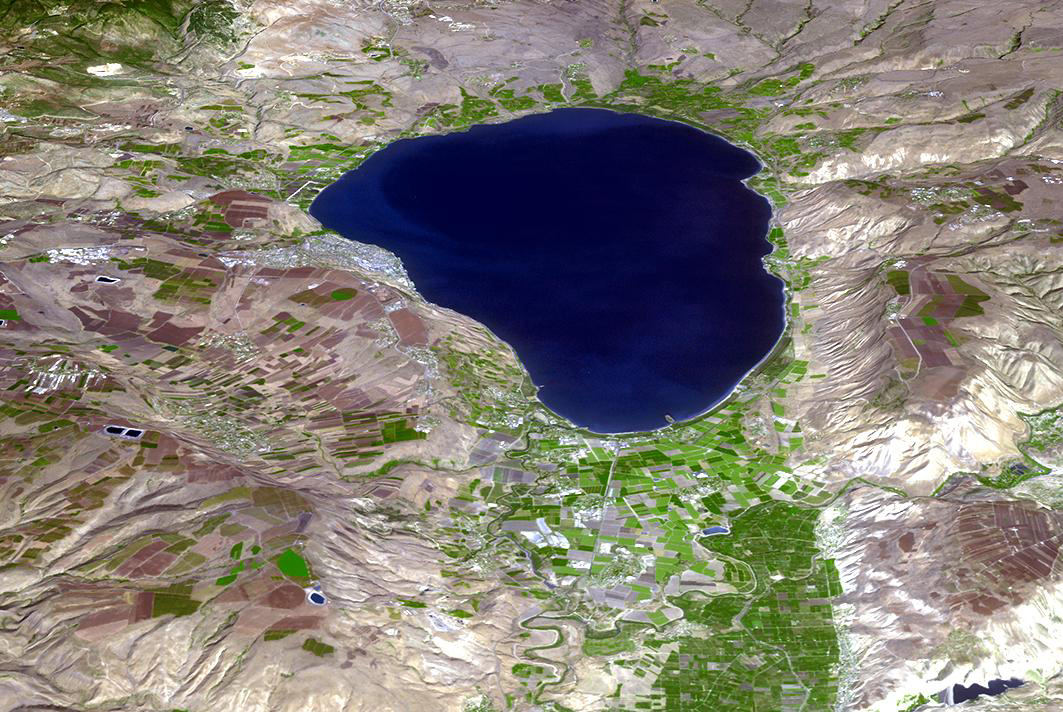

Sea of Galilee, Israel

The Sea of Galilee (or Sea of Kinneret) in northern Israel is the lowest freshwater lake on Earth. The lake’s main source is the Jordan River, in the Jordan Rift Valley. In antiquity, the Greeks, Hasmoneans, and Romans founded towns on the lake. In the New Testament, much of the ministry of Jesus occured on the shores of the Sea. (Information from Wikipedia.) The image was acquired October 14, 2018, and is located at 32.8 degrees north, 35.6 degrees east.

With its 14 spectral bands from the visible to the thermal infrared wavelength region and its high spatial resolution of about 50 to 300 feet (15 to 90 meters), ASTER images Earth to map and monitor the changing surface of our planet. ASTER is one of five Earth-observing instruments launched Dec. 18, 1999, on Terra. The instrument was built by Japan’s Ministry of Economy, Trade and Industry. A joint U.S./Japan science team is responsible for validation and calibration of the instrument and data products.

The broad spectral coverage and high spectral resolution of ASTER provides scientists in numerous disciplines with critical information for surface mapping and monitoring of dynamic conditions and temporal change. Example applications are monitoring glacial advances and retreats; monitoring potentially active volcanoes; identifying crop stress; determining cloud morphology and physical properties; wetlands evaluation; thermal pollution monitoring; coral reef degradation; surface temperature mapping of soils and geology; and measuring surface heat balance.

The U.S. science team is located at NASA’s Jet Propulsion Laboratory in Pasadena, Calif. The Terra mission is part of NASA’s Science Mission Directorate, Washington.

Credit: NASA/METI/AIST/Japan Space Systems, and U.S./Japan ASTER Science Team